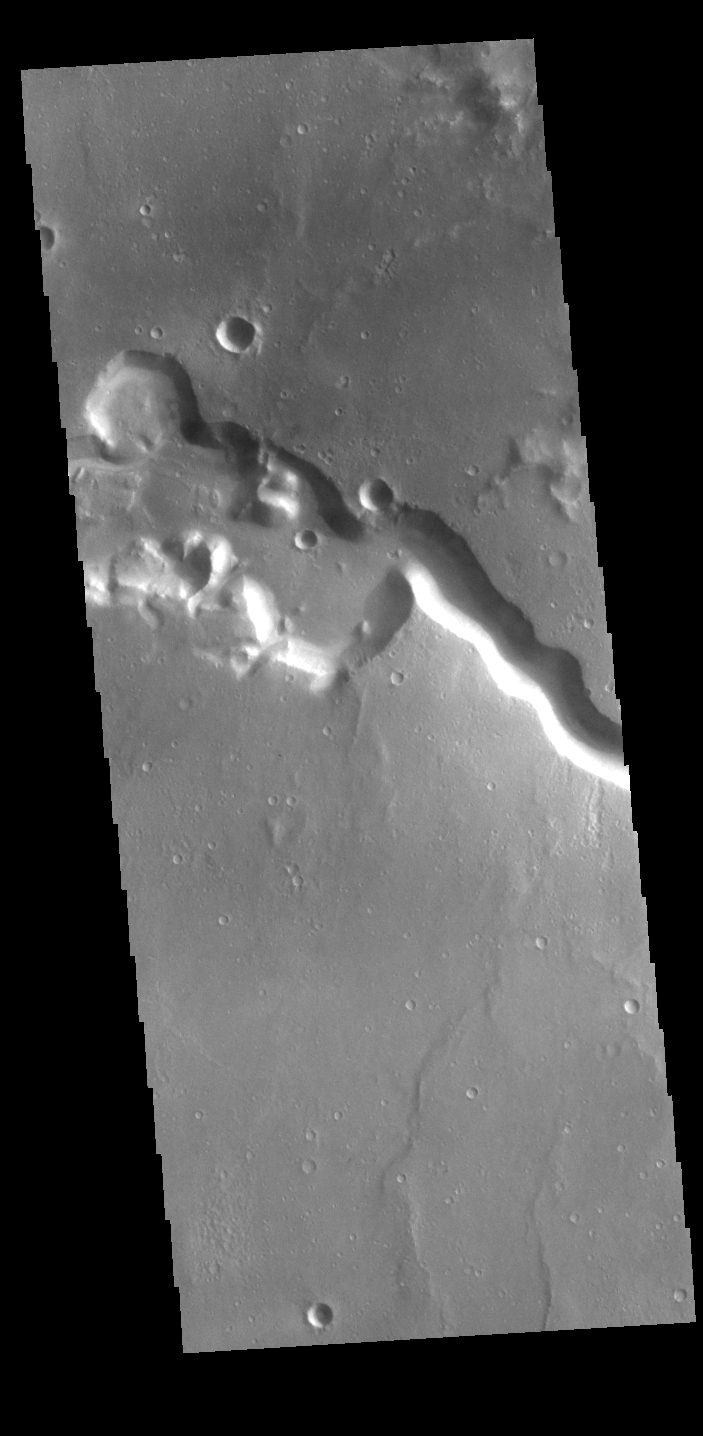

Bahram Vallis

Today’s VIS image shows a section of Bahram Vallis. This channel is located in northern Lunae Planum, south of Kasei Valles. Bharam Vallis drains from the higher elevations of Lunae Planum towards the Chryse Planitia basin. This channel is over 300km long (186miles).

Credit: NASA/JPL-Caltech/ASU